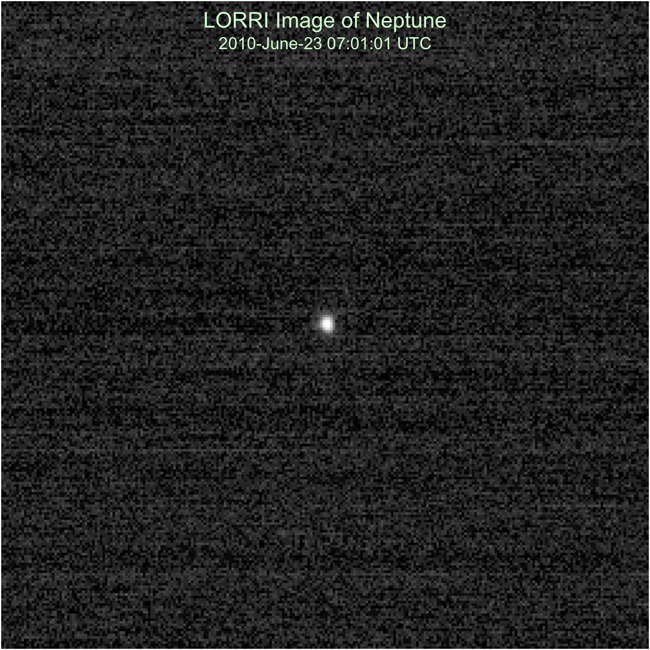

In Tune with Neptune

The New Horizons Long Range Reconnaissance Imager (LORRI) observed Neptune on June 23, apl2010, as part of a test of the critical optical navigation Annual Checkout (ACO)-4. In this 100-millisecond exposure, taken when the spacecraft was 23.2 astronomical units (about 2.15 billion miles) from Neptune, the planet appears slightly larger than a star. At the time of this observation, the solar phase angle (the spacecraft-planet-Sun angle) was 34 degrees and the solar elongation angle (planet-spacecraft -Sun angle) was 95 degrees. Only New Horizons can observe Neptune at such large solar phase angles, which can be used to study the light-scattering properties of Neptune’s atmosphere.

Credit: NASA/Johns Hopkins University Applied Physics Laboratory/Southwest Research Institute